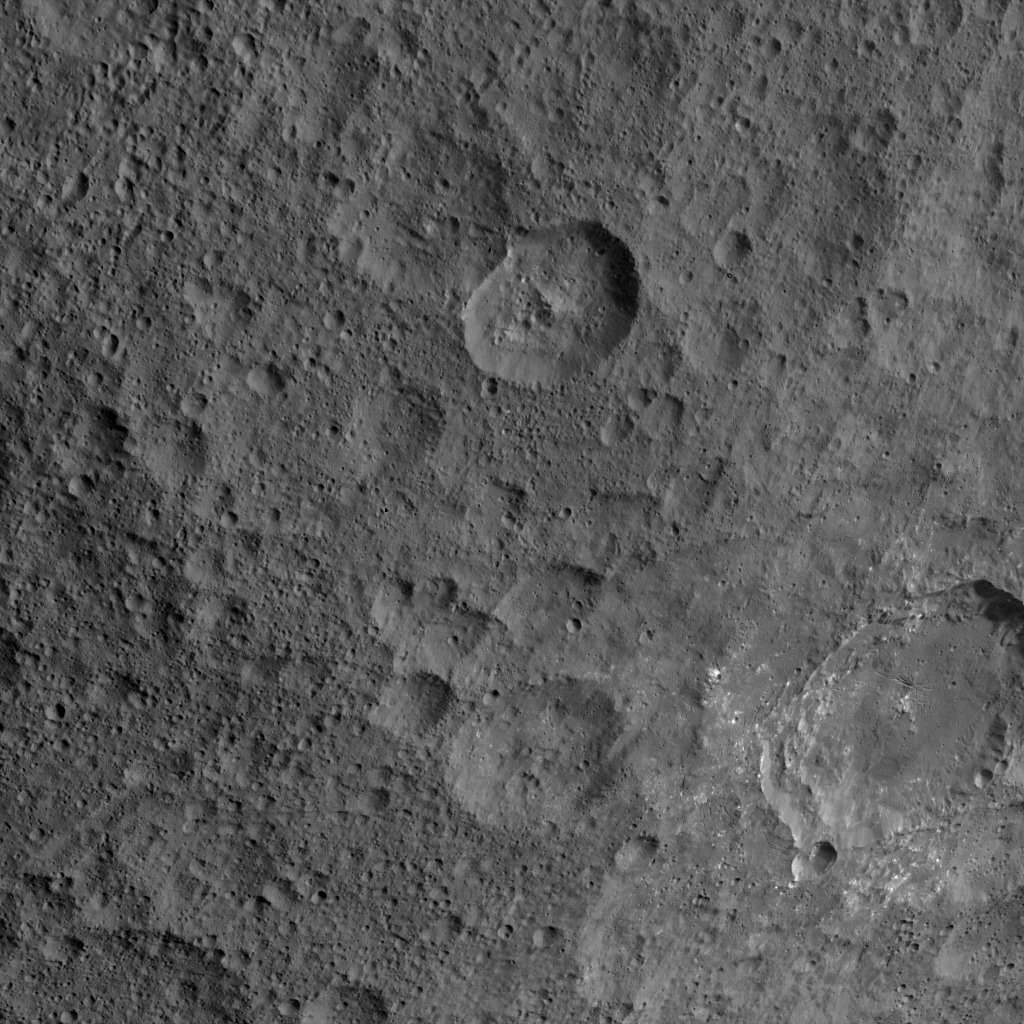

Dawn HAMO Image 45

This image, taken by NASA’s Dawn spacecraft, shows the surface of dwarf planet Ceres at mid-latitudes from an altitude of 915 miles (1,470 kilometers). The image was taken on Sept. 21, 2015, and has a resolution of 450 feet (140 meters) per pixel.

Dawn’s mission is managed by JPL for NASA’s Science Mission Directorate in Washington. Dawn is a project of the directorate’s Discovery Program, managed by NASA’s Marshall Space Flight Center in Huntsville, Alabama. UCLA is responsible for overall Dawn mission science. Orbital ATK, Inc., in Dulles, Virginia, designed and built the spacecraft. The German Aerospace Center, the Max Planck Institute for Solar System Research, the Italian Space Agency and the Italian National Astrophysical Institute are international partners on the mission team.

Credit: NASA/JPL-Caltech/UCLA/MPS/DLR/IDA